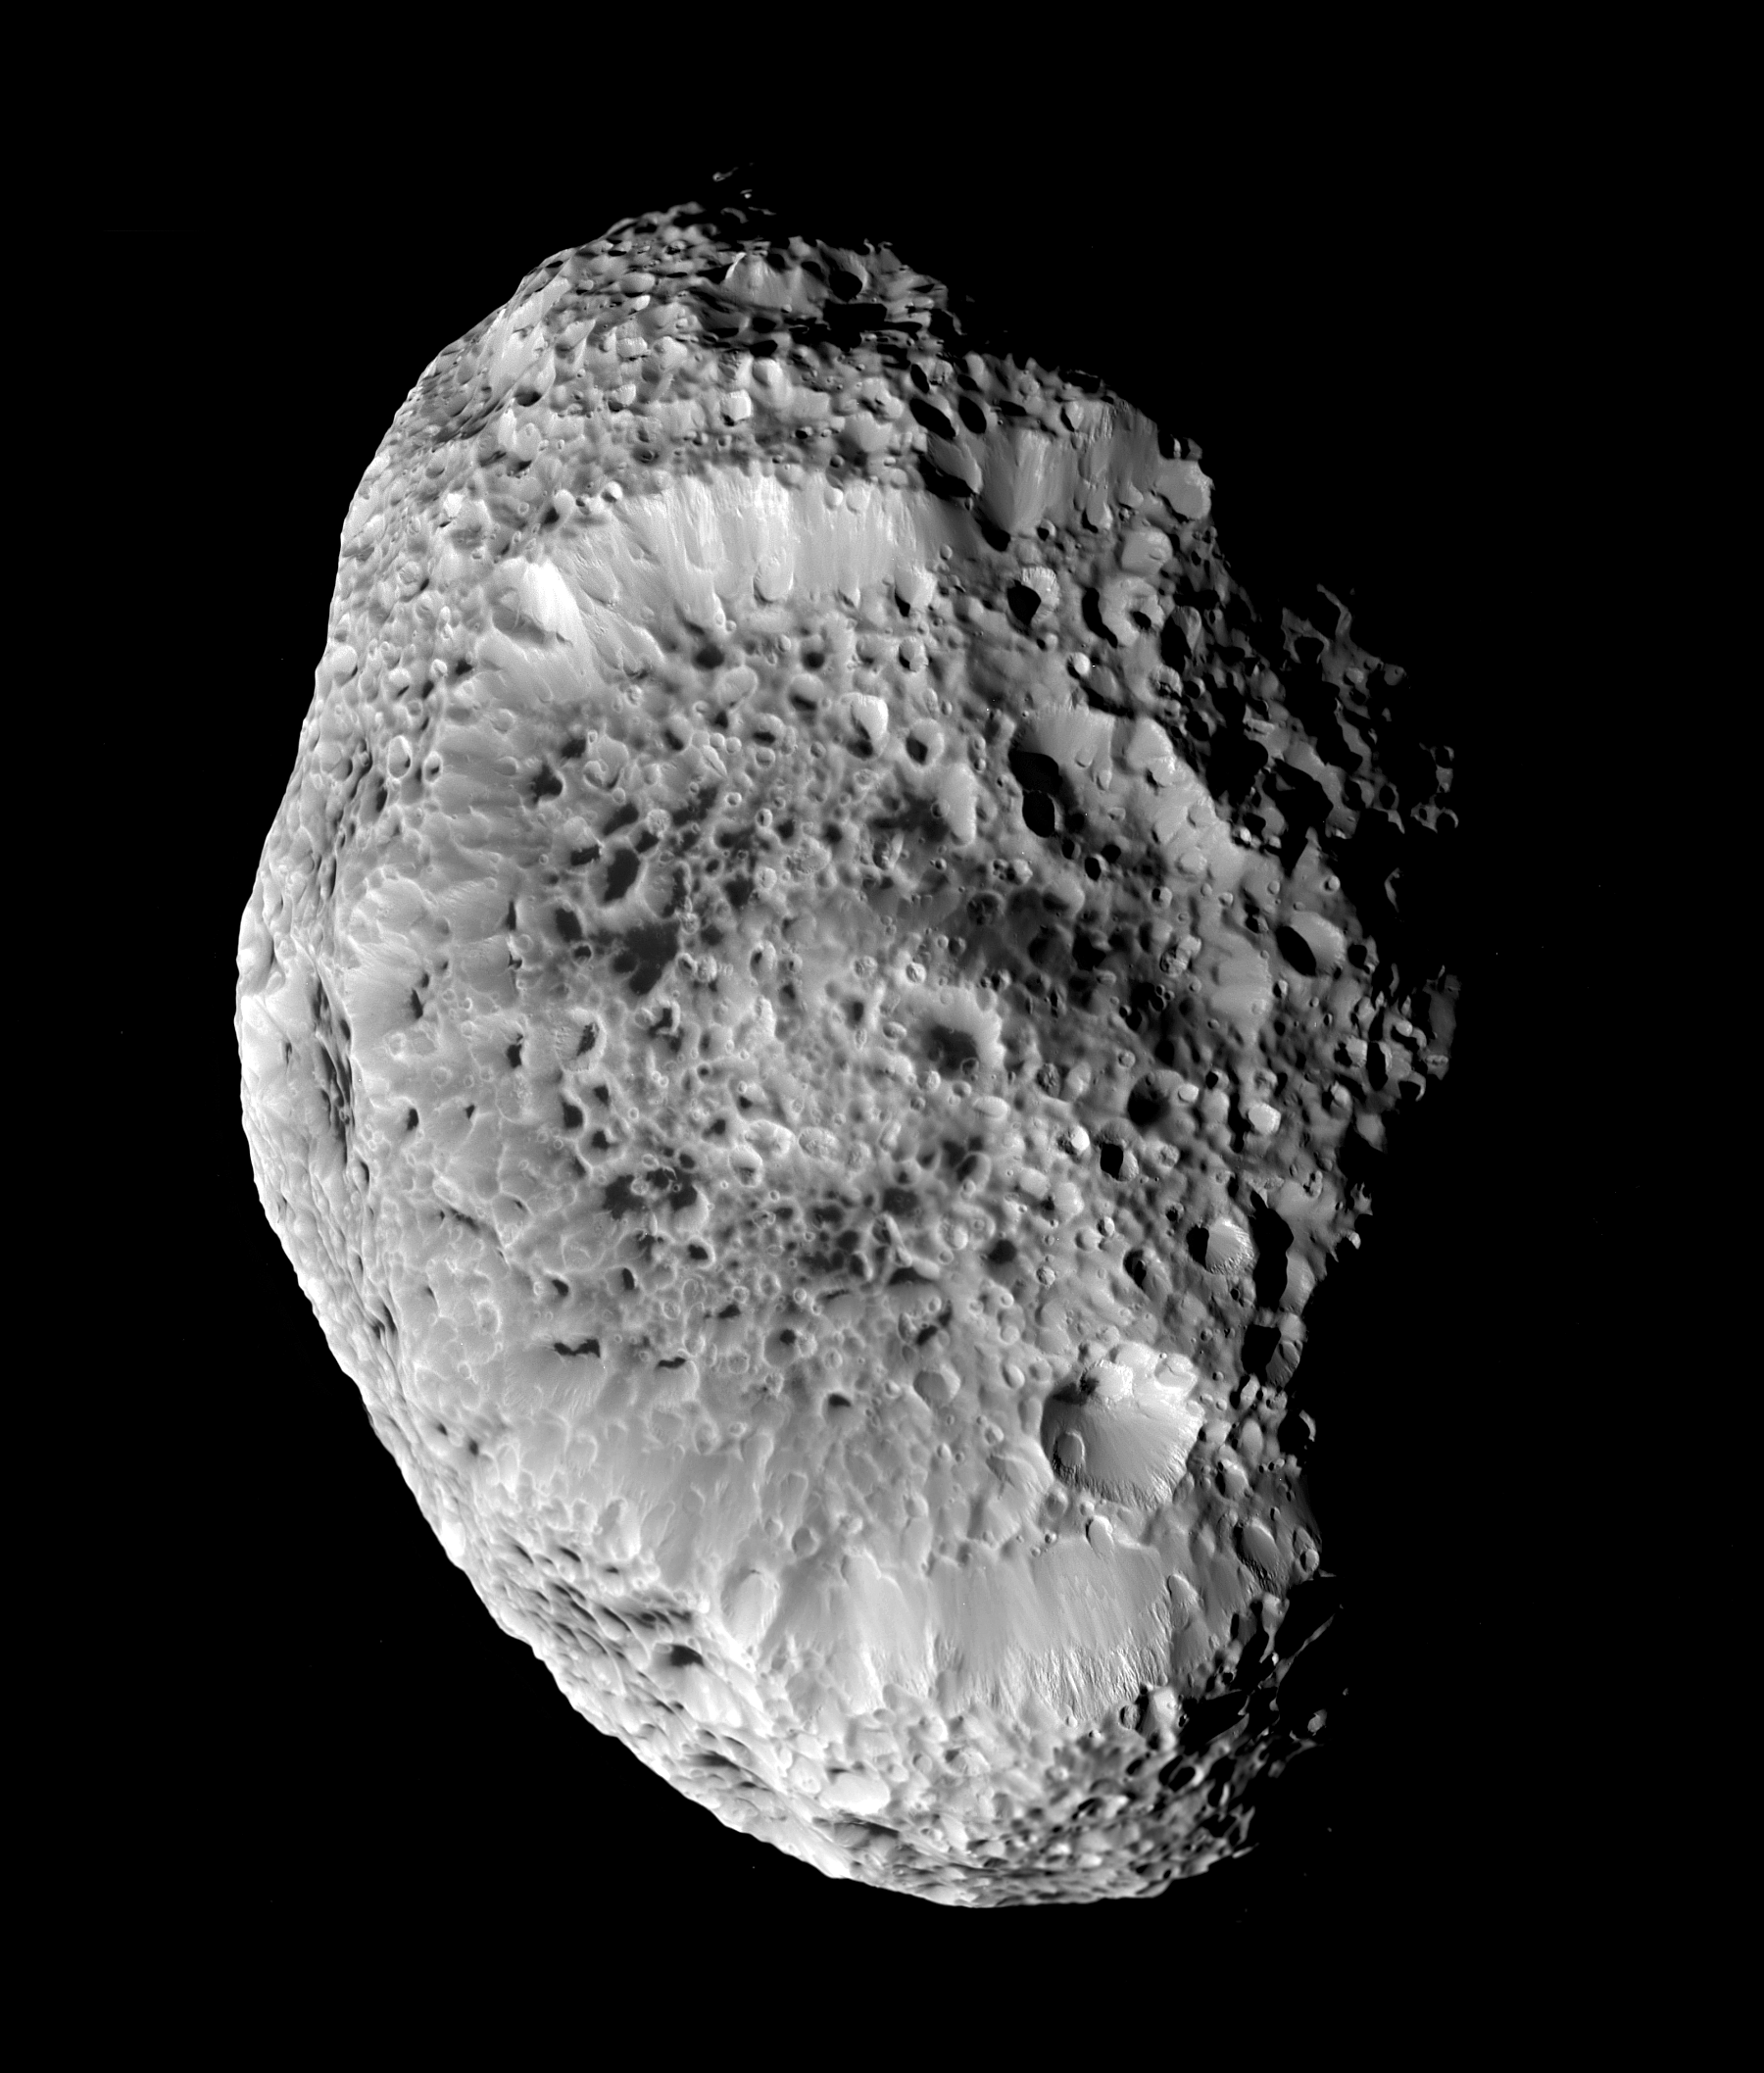

Cosmic Blasting Zone

Saturn’s impact-pummeled Hyperion stares back at Cassini in this six-image mosaic taken during the spacecraft’s close approach on Sept. 26, 2005.

This up-close view shows a low density body blasted by impacts over the eons. Scientists originally believed that the spongy appearance of Hyperion is caused by a phenomenon called thermal erosion, in which dark materials accumulating on crater floors are warmed by sunlight and melt deeper into the surface, allowing surrounding ice to vaporize away.

Cassini scientists now think that Hyperion’s unusual appearance can be attributed to the fact that it has an unusually low density for such a large object, giving it weak surface gravity and high porosity. These characteristics help preserve the original shapes of Hyperion’s craters by limiting the amount of impact ejecta coating the moon’s surface. Impactors tend to make craters by compressing the surface material, rather than blasting it out. Further, Hyperion’s weak gravity, and correspondingly low escape velocity, means that what little ejecta is produced has a good chance of escaping the moon altogether.

At 280 kilometers, (174 miles) across, Hyperion’s impact-shaped morphology makes it the largest of Saturn’s irregularly-shaped moons.

Six, clear-filter images were combined to create this mosaic. Images were taken by the Cassini spacecraft narrow-angle camera at a mean distance of about 33,000 kilometers (20,500 miles) from Hyperion and at a sun-Hyperion-spacecraft, or phase, angle of 51 degrees. Image scale is 197 meters per pixel.

The Cassini-Huygens mission is a cooperative project of NASA, the European Space Agency and the Italian Space Agency. The Jet Propulsion Laboratory, a division of the California Institute of Technology in Pasadena, manages the mission for NASA’s Science Mission Directorate, Washington, D.C. The Cassini orbiter and its two onboard cameras were designed, developed and assembled at JPL. The imaging operations center is based at the Space Science Institute in Boulder, Colo.

Credit: NASA/JPL/Space Science Institute